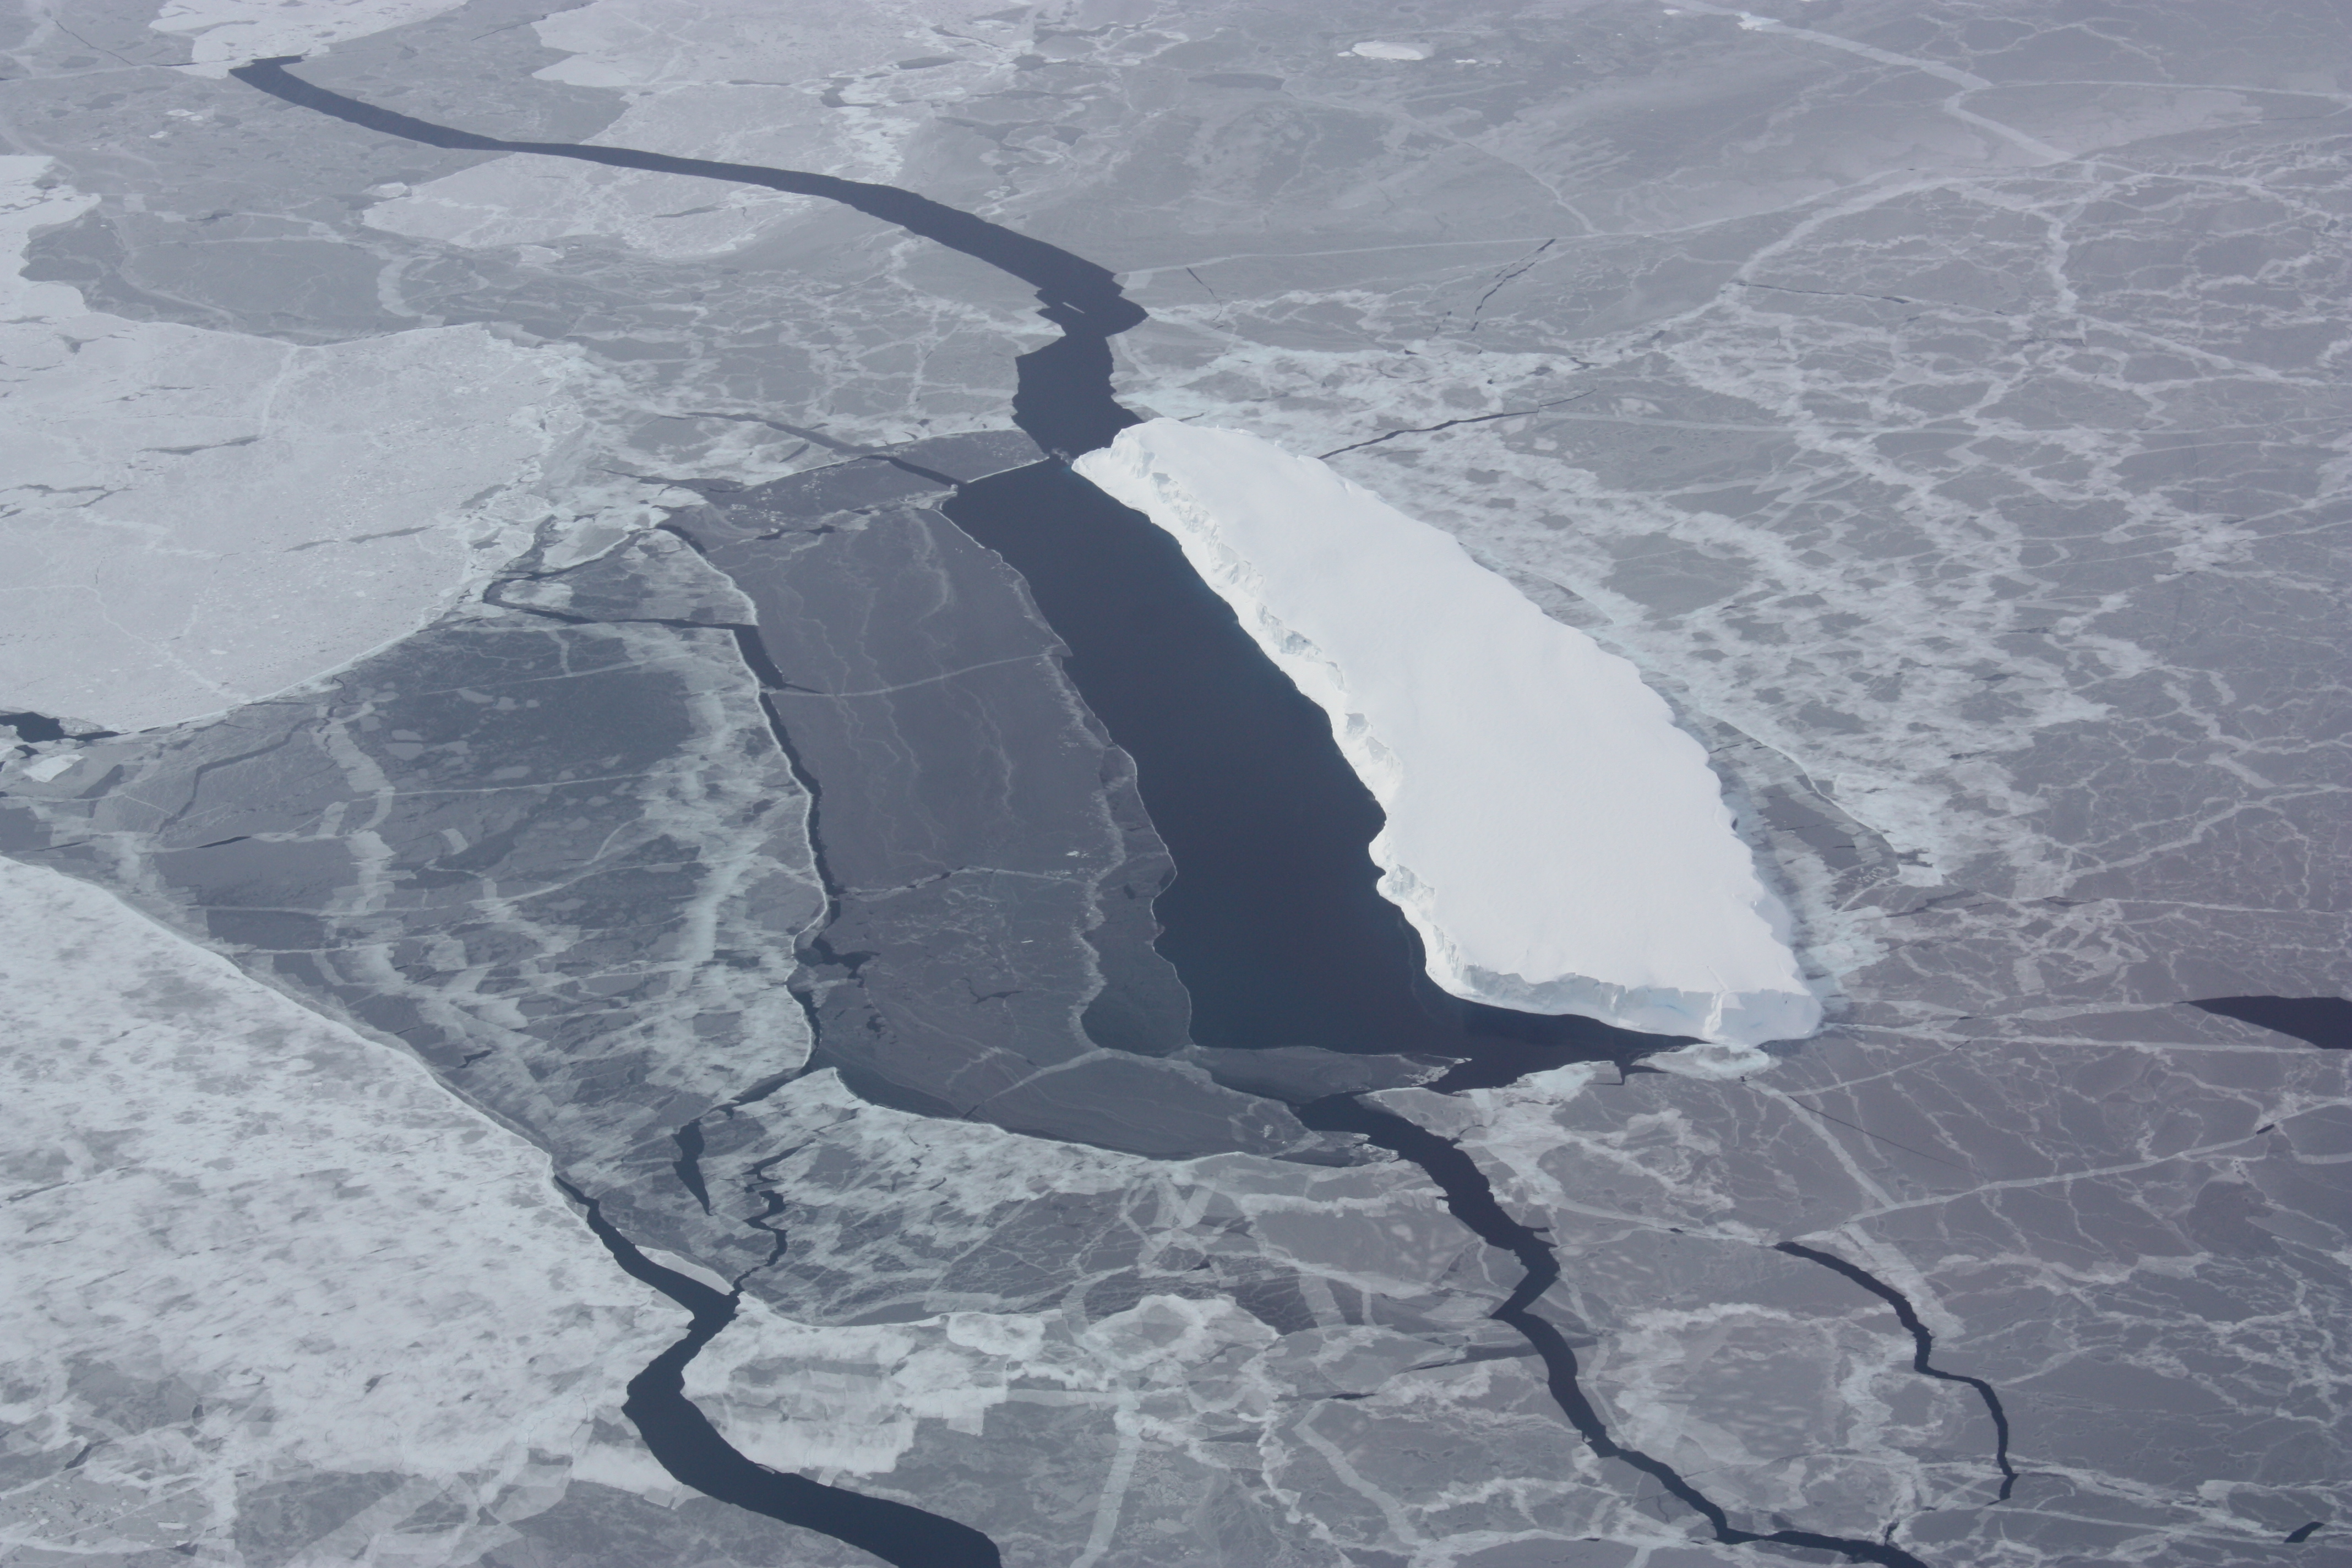

Embedded ice with lead

Iceberg embedded in sea ice with a lead on one side. This opening was likely caused by winds blowing against the side of the iceberg. NASA's Operation IceBridge is an airborne science mission to study Earth's polar ice.

Credit: NASA / George Hale